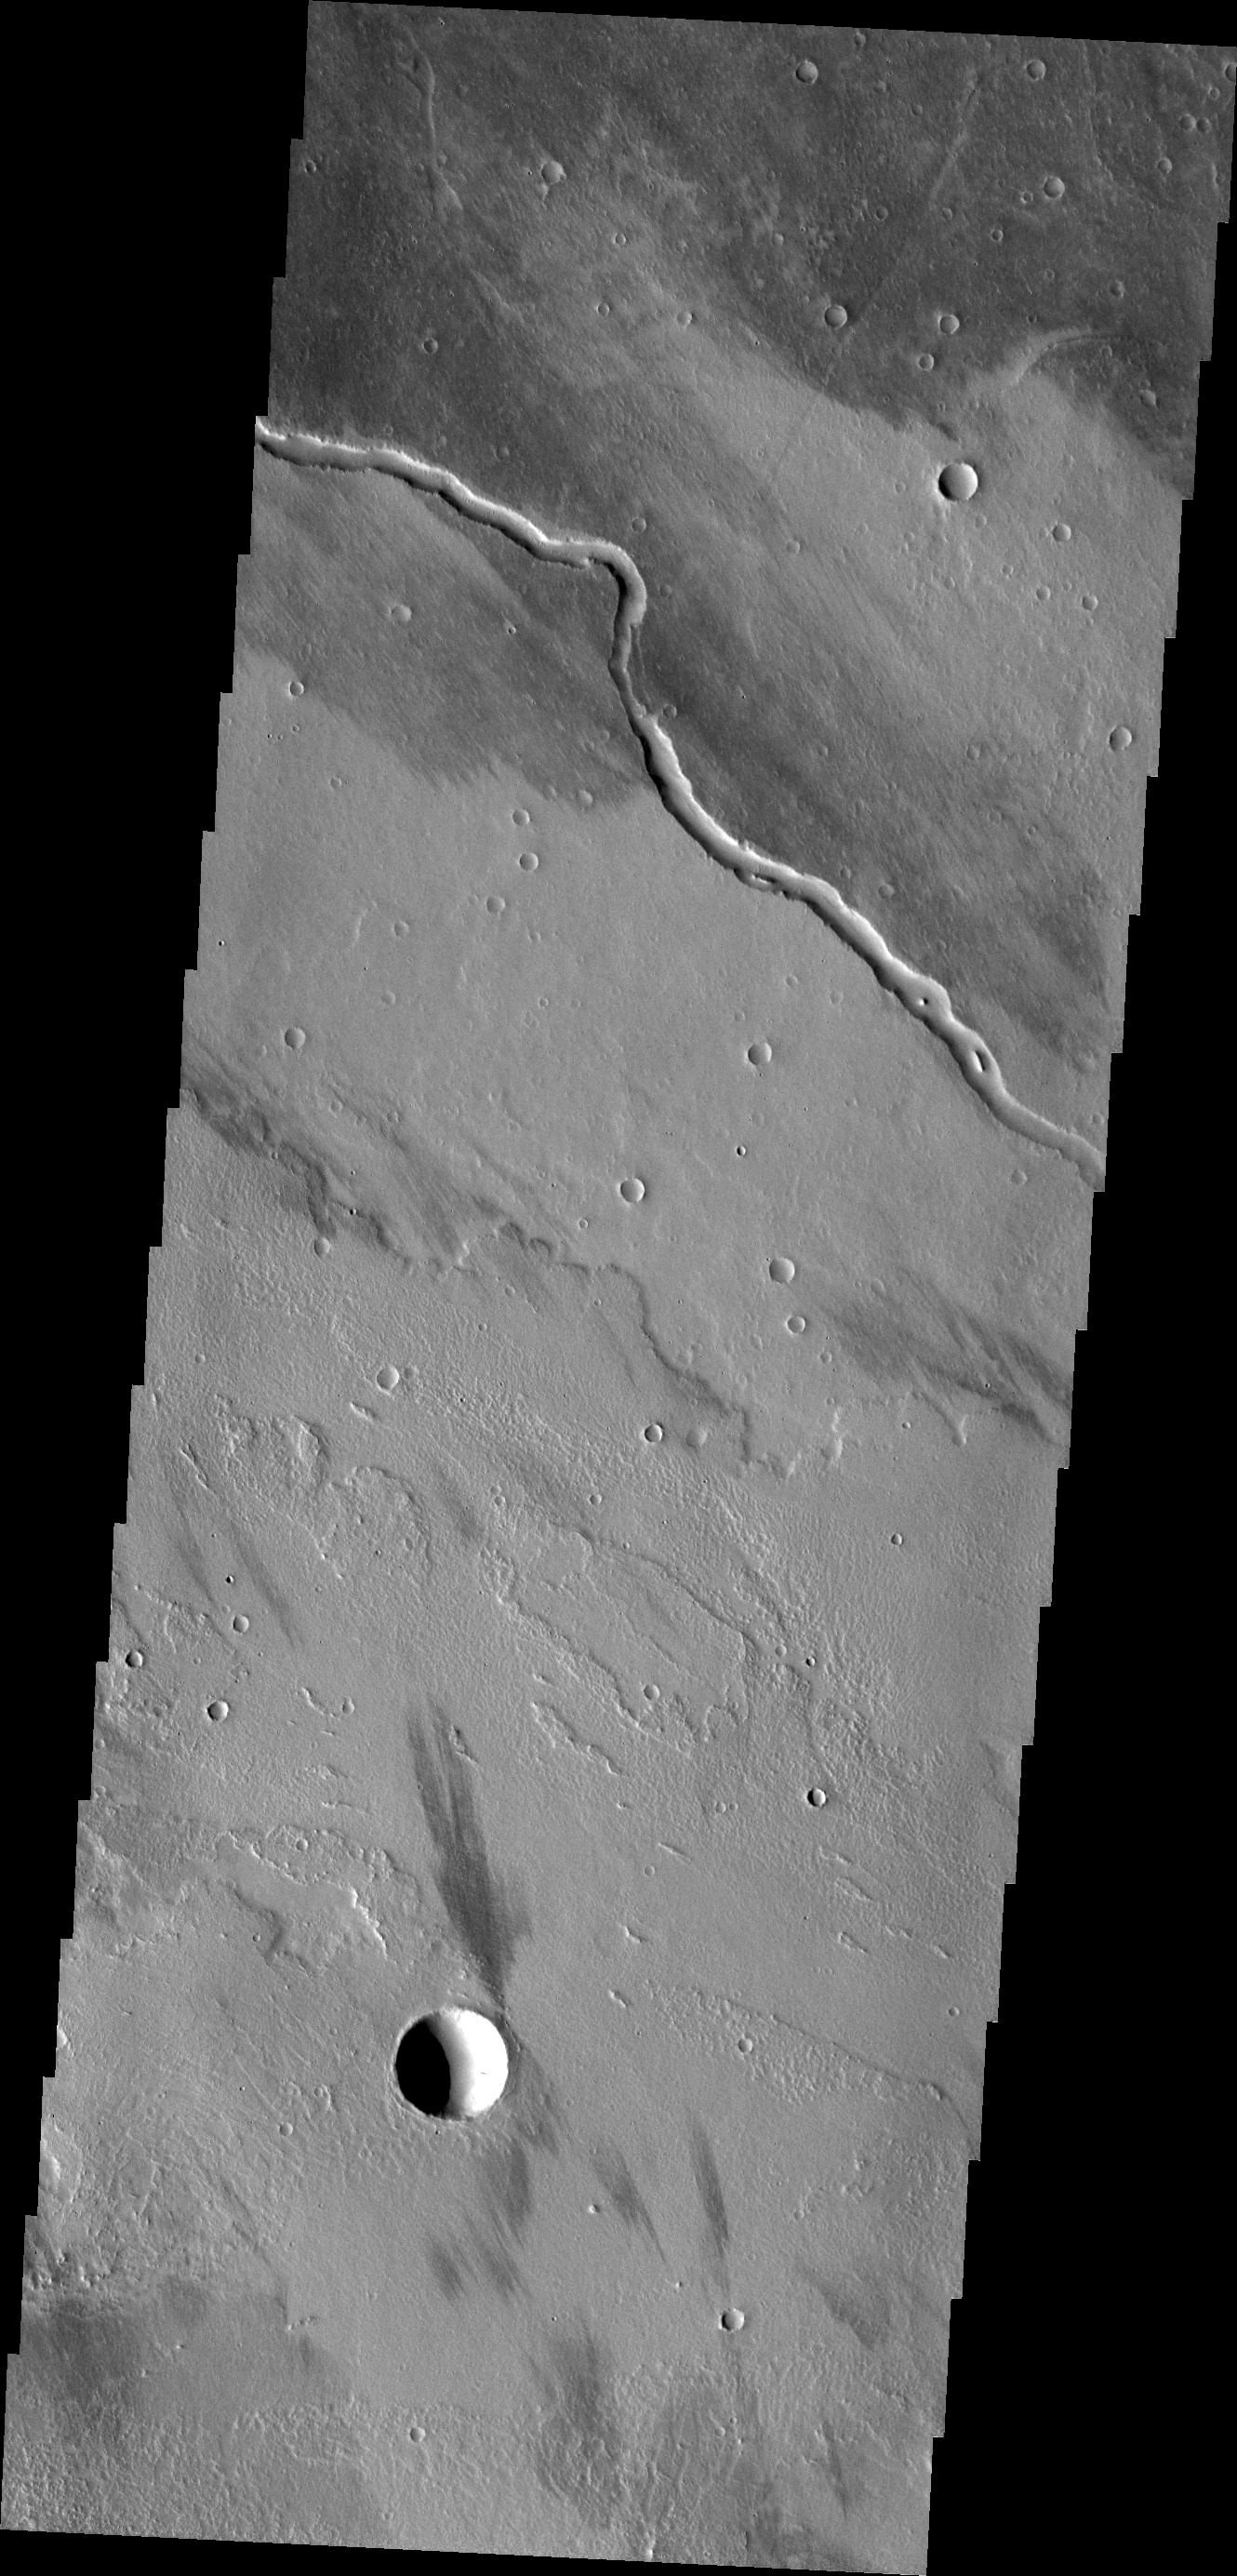

Channel

This channel is located within the Tharsis volcanic flows. It was most likely carved by the flow of molten lava.

Credit: NASA/JPL/ASU